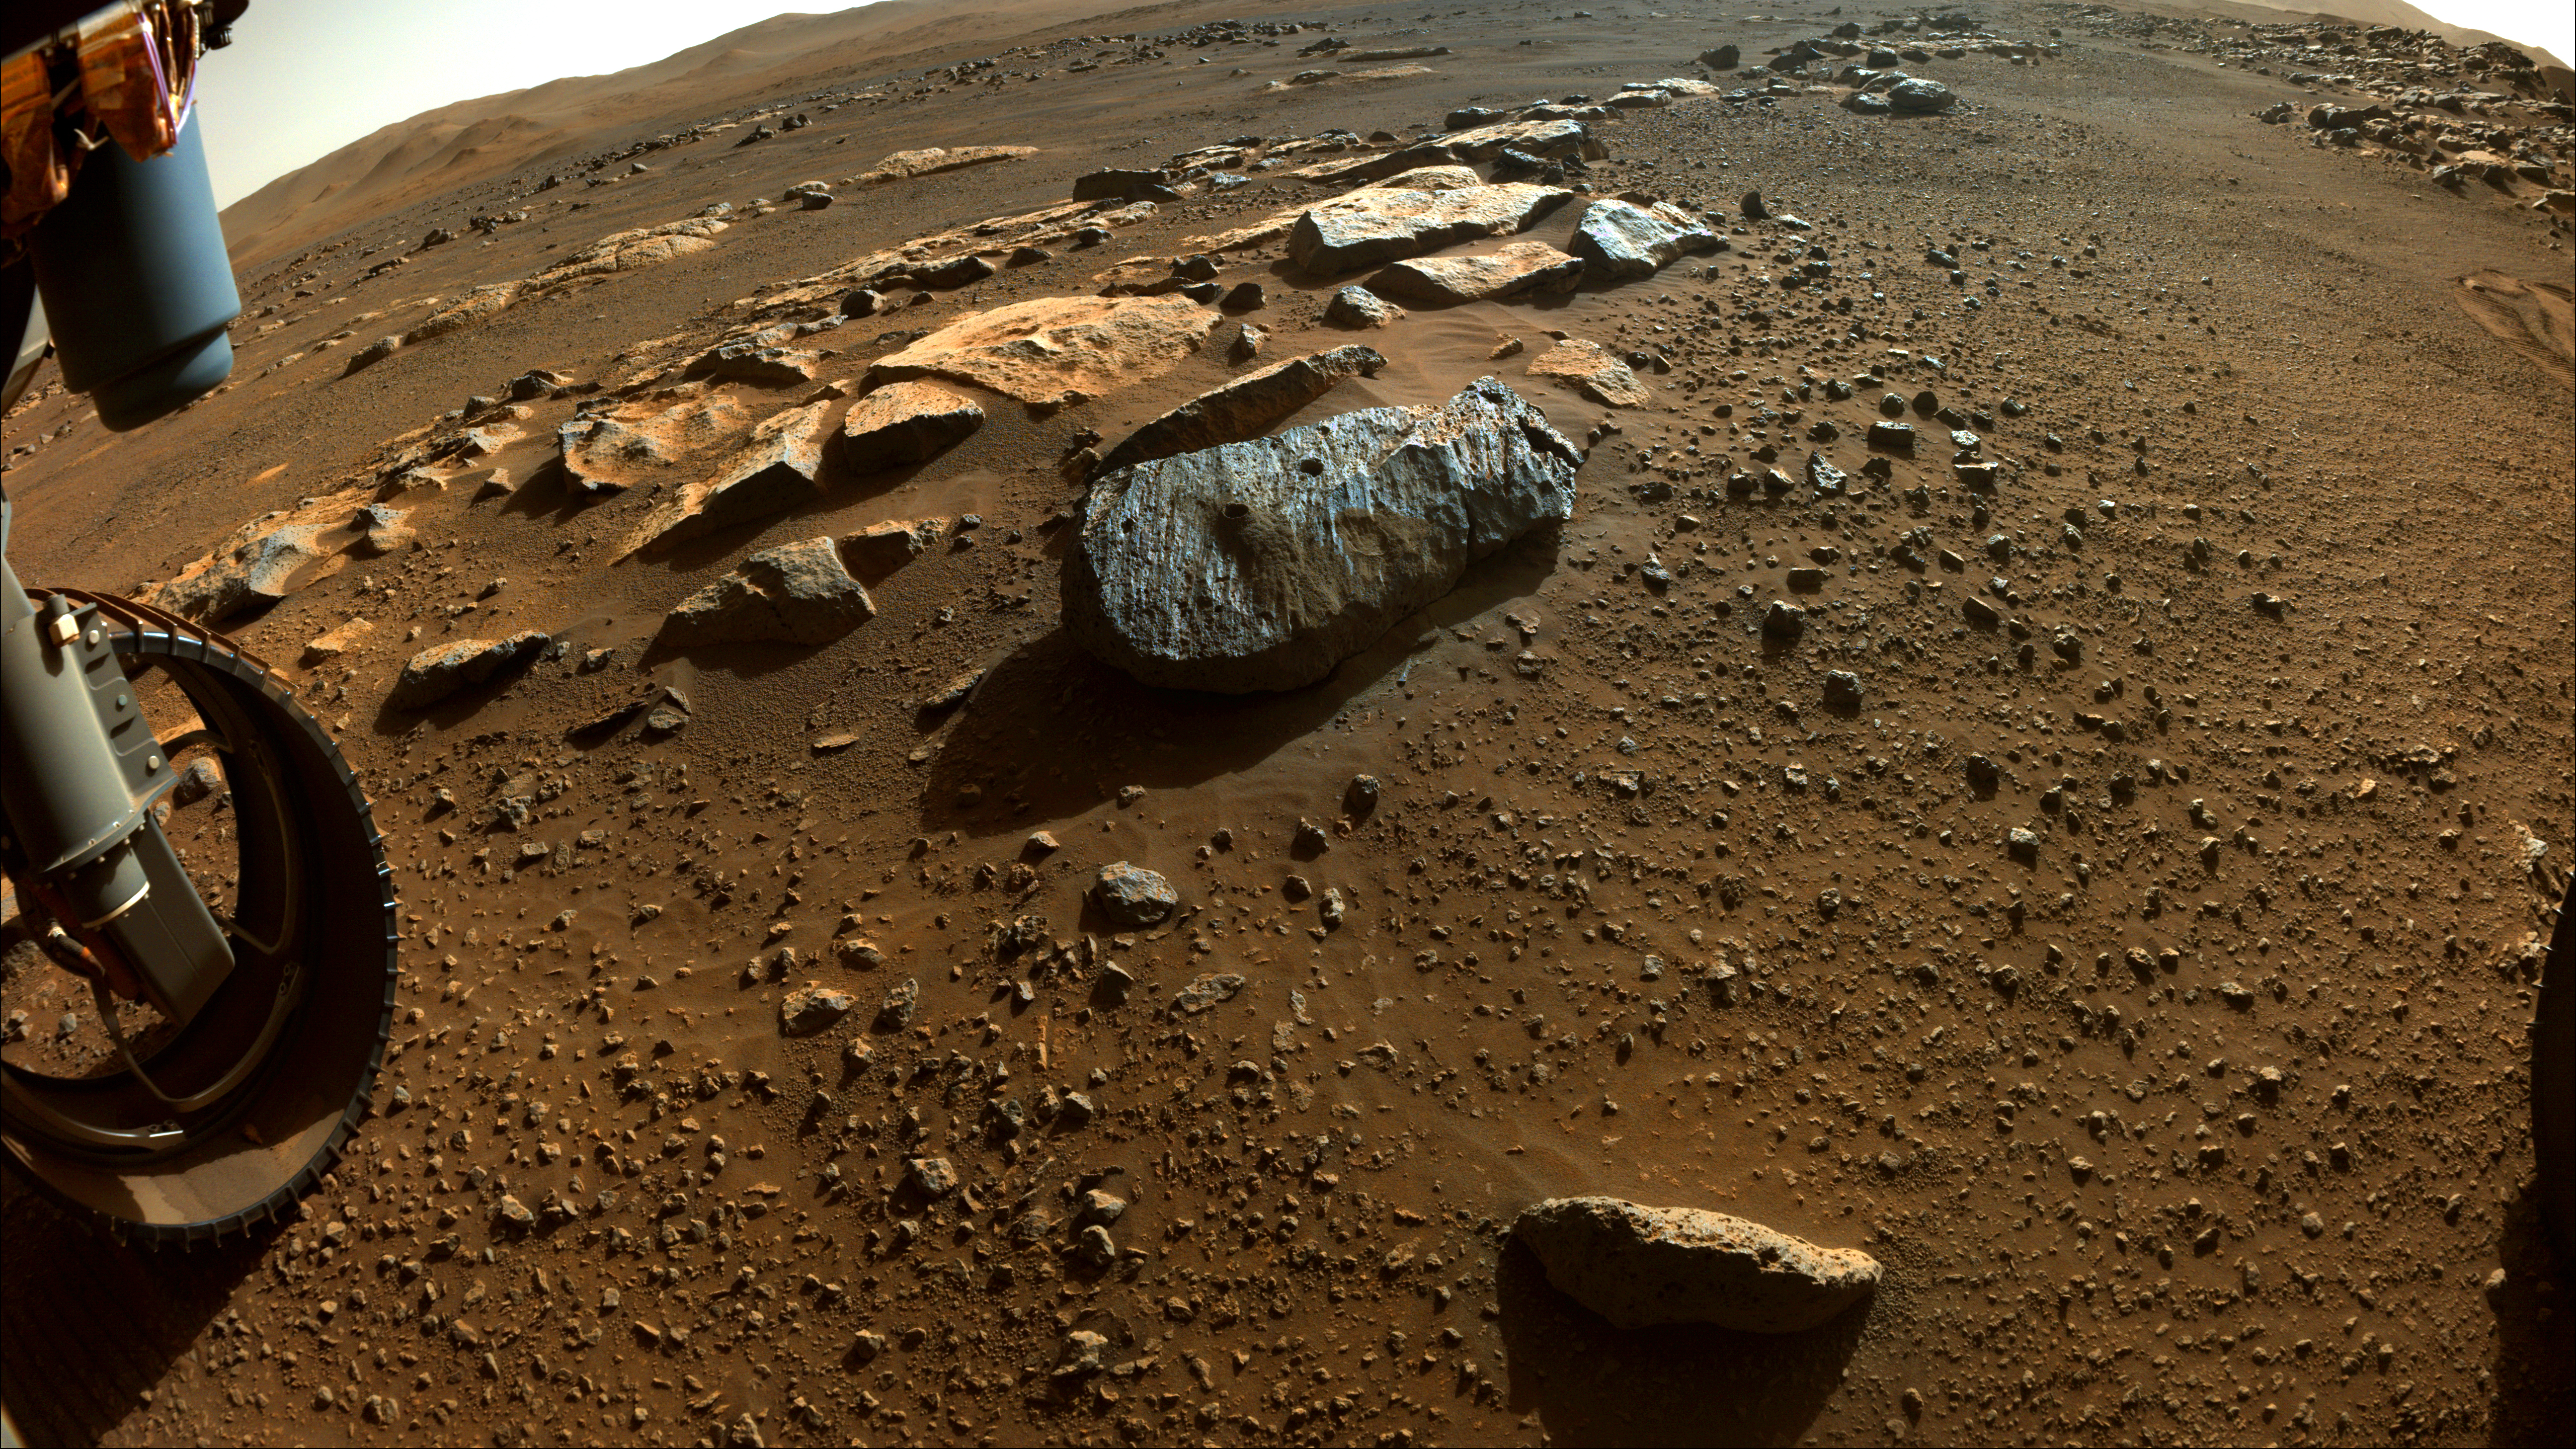

Rochette After Perseverance Sampling

This image taken by NASA’s Perseverance rover on Sept. 7, 2021, PDT (Sept. 8, EDT), shows two holes where the rover’s drill obtained chalk-size samples from rock nicknamed “Rochette.” The hole on the left side is known as “Montagnac” (drilled on Sept. 7), and the hole on the right is known as “Montdenier” (drilled on Sept. 1). A round spot where the rover abraded part of the rock’s surface, nicknamed “Bellegarde,” is visible under the hole on the right. Tailings (or cuttings) from the Montdenier coring activity slid over Bellegarde.

This main image in which a rover wheel is visible was taken by one of Perseverance’s Hazard Avoidance Cameras. A second image (Figure 1) was taken by a Navigation Camera from a higher vantage point on the rover’s mast. Both were taken on the 196th sol (Martian day) of the rover’s mission and processed to enhance contrast.

A key objective for Perseverance’s mission on Mars is astrobiology, including the search for signs of ancient microbial life. The rover will characterize the planet’s geology and past climate, pave the way for human exploration of the Red Planet, and be the first mission to collect and cache Martian rock and regolith (broken rock and dust).

The Mars 2020 Perseverance mission is part of NASA’s Moon to Mars exploration approach, which includes Artemis missions to the Moon that will help prepare for human exploration of the Red Planet.

Subsequent NASA missions, in cooperation with ESA (European Space Agency), would send spacecraft to Mars to collect these sealed samples from the surface and return them to Earth for in-depth analysis.

NASA’s Jet Propulsion Laboratory in Southern California built and manages operations of the Mars 2020 Perseverance rover for NASA.

Credit: NASA/JPL-Caltech